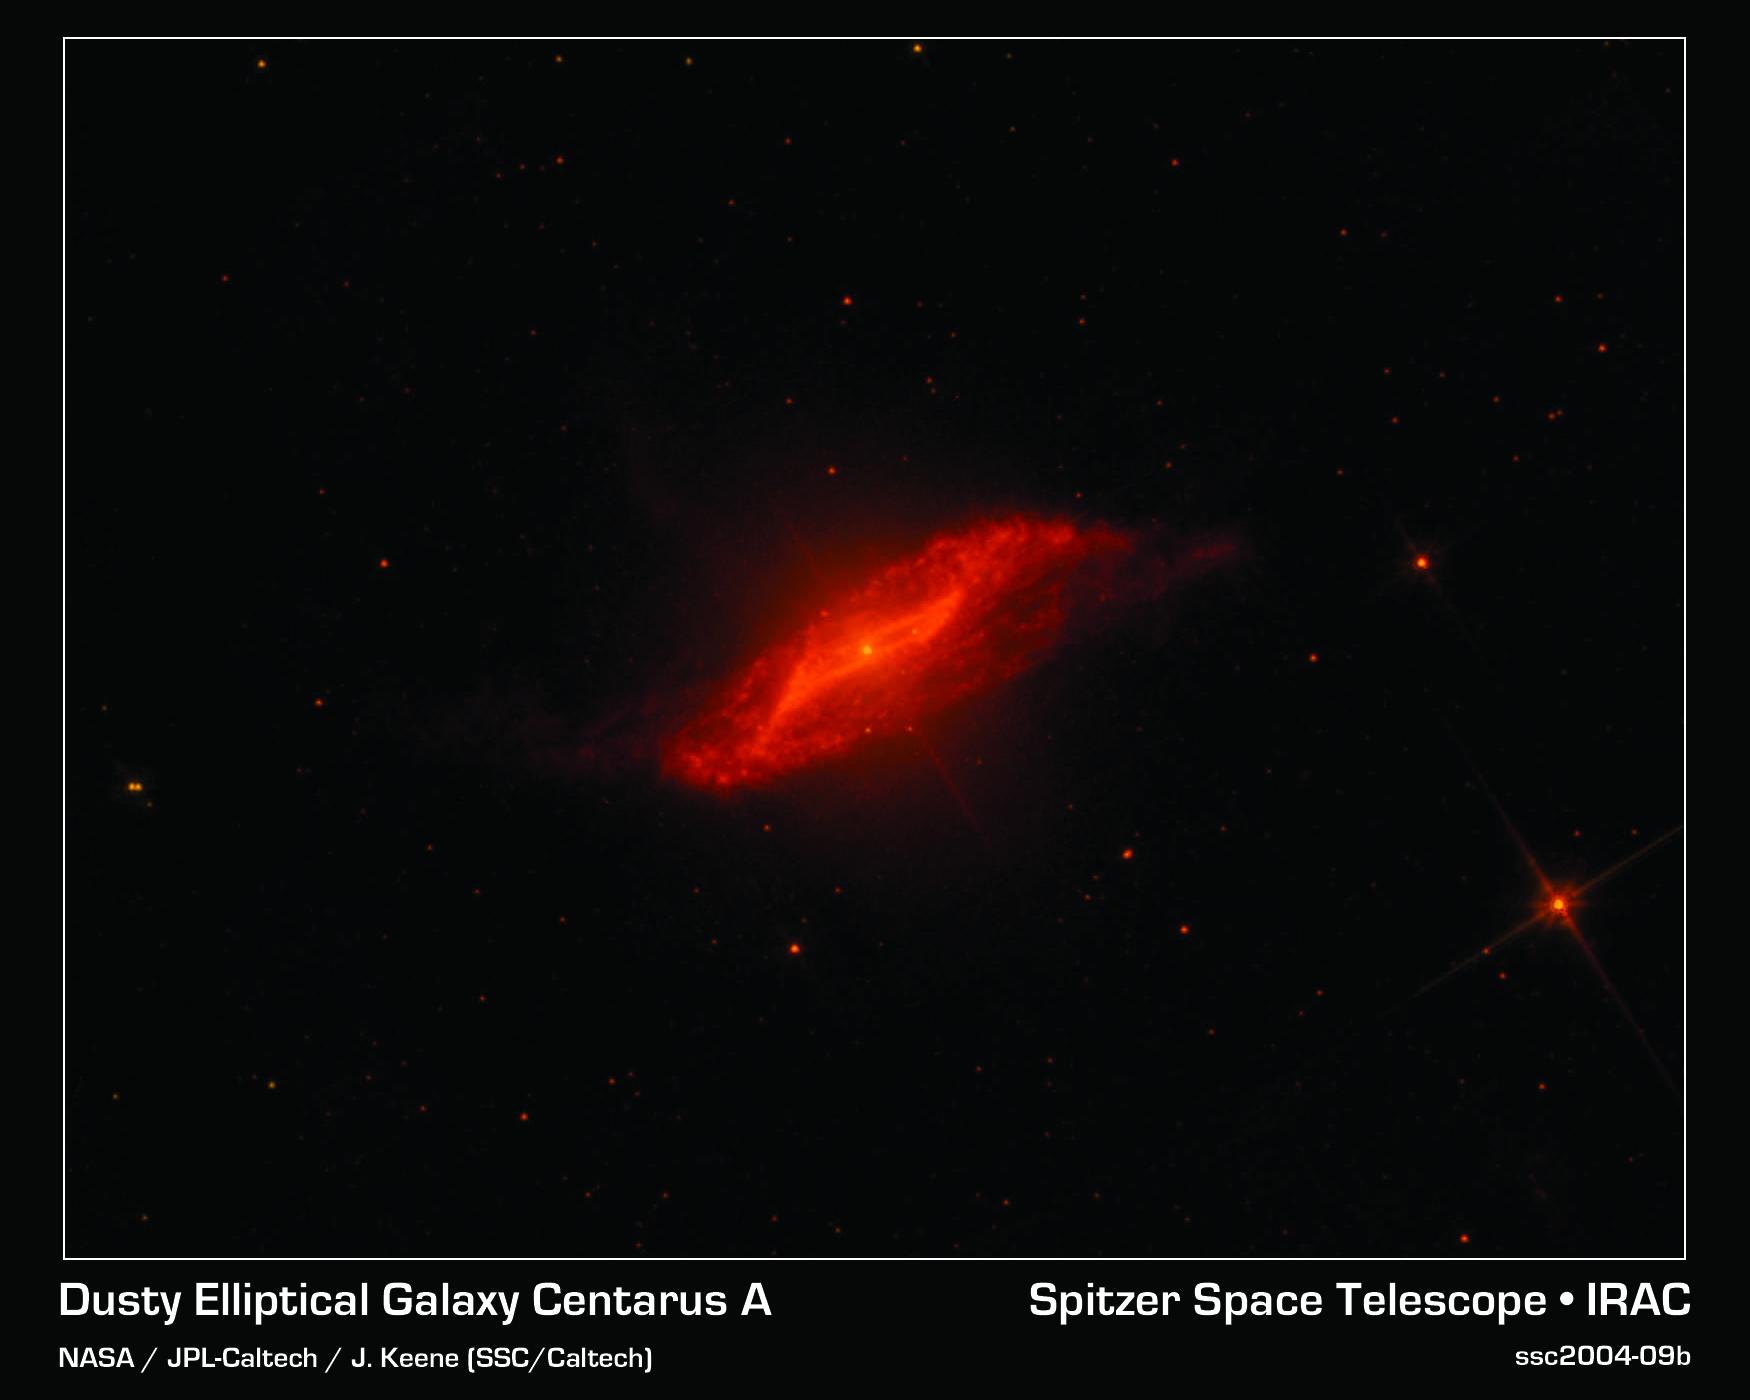

A Parallelogram-Shaped Meal

This image taken by NASA's Spitzer Space Telescope shows in unprecedented detail the galaxy Centaurus A's last big meal: a spiral galaxy seemingly twisted into a parallelogram-shaped structure of dust. An elliptical galaxy located 10 million light-years from Earth, Centaurus A is one of the brightest sources of radio waves in the sky. These radio waves indicate the presence of a supermassive black hole, which may be "feeding" off the leftover galactic meal.

This spectacular image combines 5.8 micron and 8.0 micron data obtained by an infrared array camera aboard Spitzer. These wavelengths emphasize the emission from dust rather than the light produced by stars in the galaxy. The resulting image shows with greater clarity the strange parallelogram-shaped feature embedded near the center of the galaxy.

Scientists have created a model that explains how such a strangely geometric structure could arise. In this model, a spiral galaxy falls into an elliptical galaxy, becoming warped and twisted in the process. The folds in the warped disc create the parallelogram-shaped illusion.

Credit: NASA/JPL-Caltech/J. Keene (SSC/Caltech)